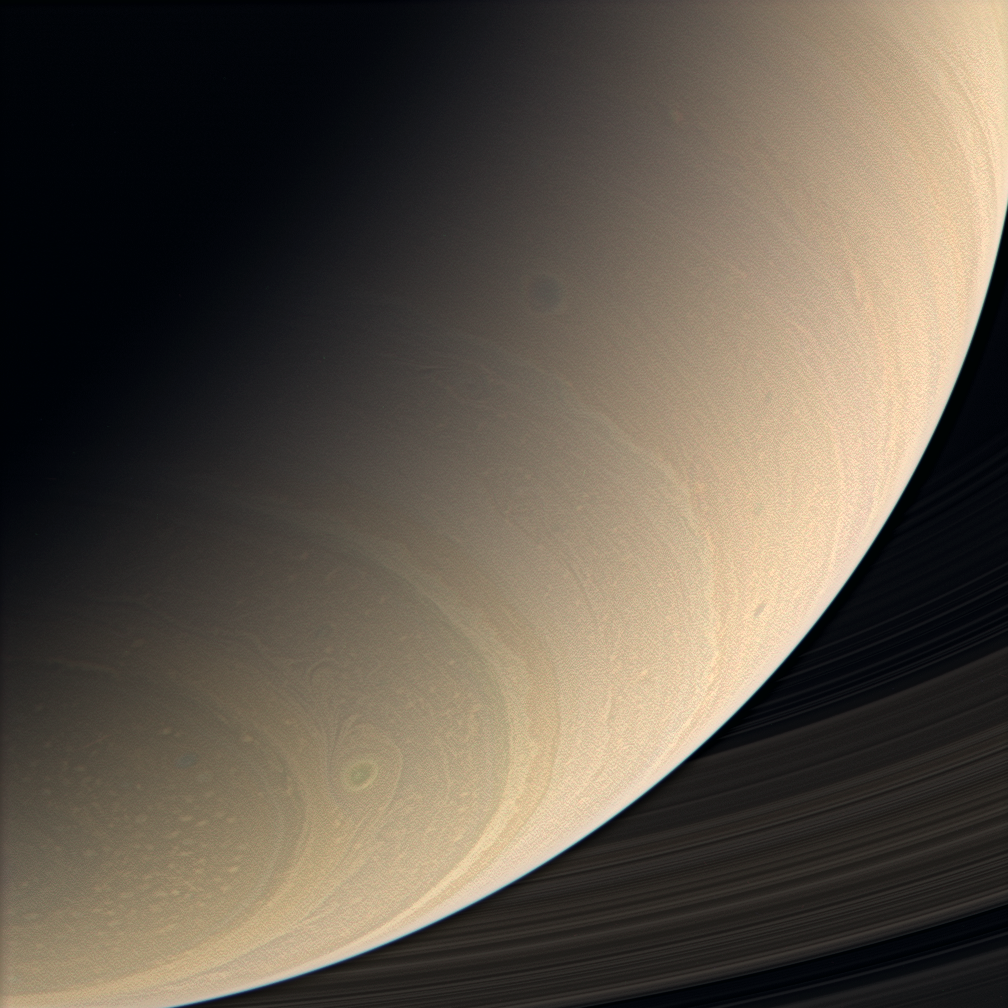

Tempest-Tossed Saturn

The Cassini spacecraft views Saturn’s southern latitudes in color, spying a great, eye-shaped vortex just northward of the south polar region. Other dark vortices, common features of Saturn’s general circulation, are visible in the mid-latitudes.

Contrast in the image was enhanced to make features in the atmosphere more visible.

Images taken using red, green and blue spectral filters were combined to create this near-natural color view. The images were taken in visible light with the Cassini spacecraft wide-angle camera on Jan. 14, 2007 at a distance of approximately 958,000 kilometers (595,000 miles) from Saturn. Image scale is 54 kilometers (33 miles) per pixel.

The Cassini-Huygens mission is a cooperative project of NASA, the European Space Agency and the Italian Space Agency. The Jet Propulsion Laboratory, a division of the California Institute of Technology in Pasadena, manages the mission for NASA’s Science Mission Directorate, Washington, D.C. The Cassini orbiter and its two onboard cameras were designed, developed and assembled at JPL. The imaging operations center is based at the Space Science Institute in Boulder, Colo.

Credit: NASA/JPL/Space Science Institute